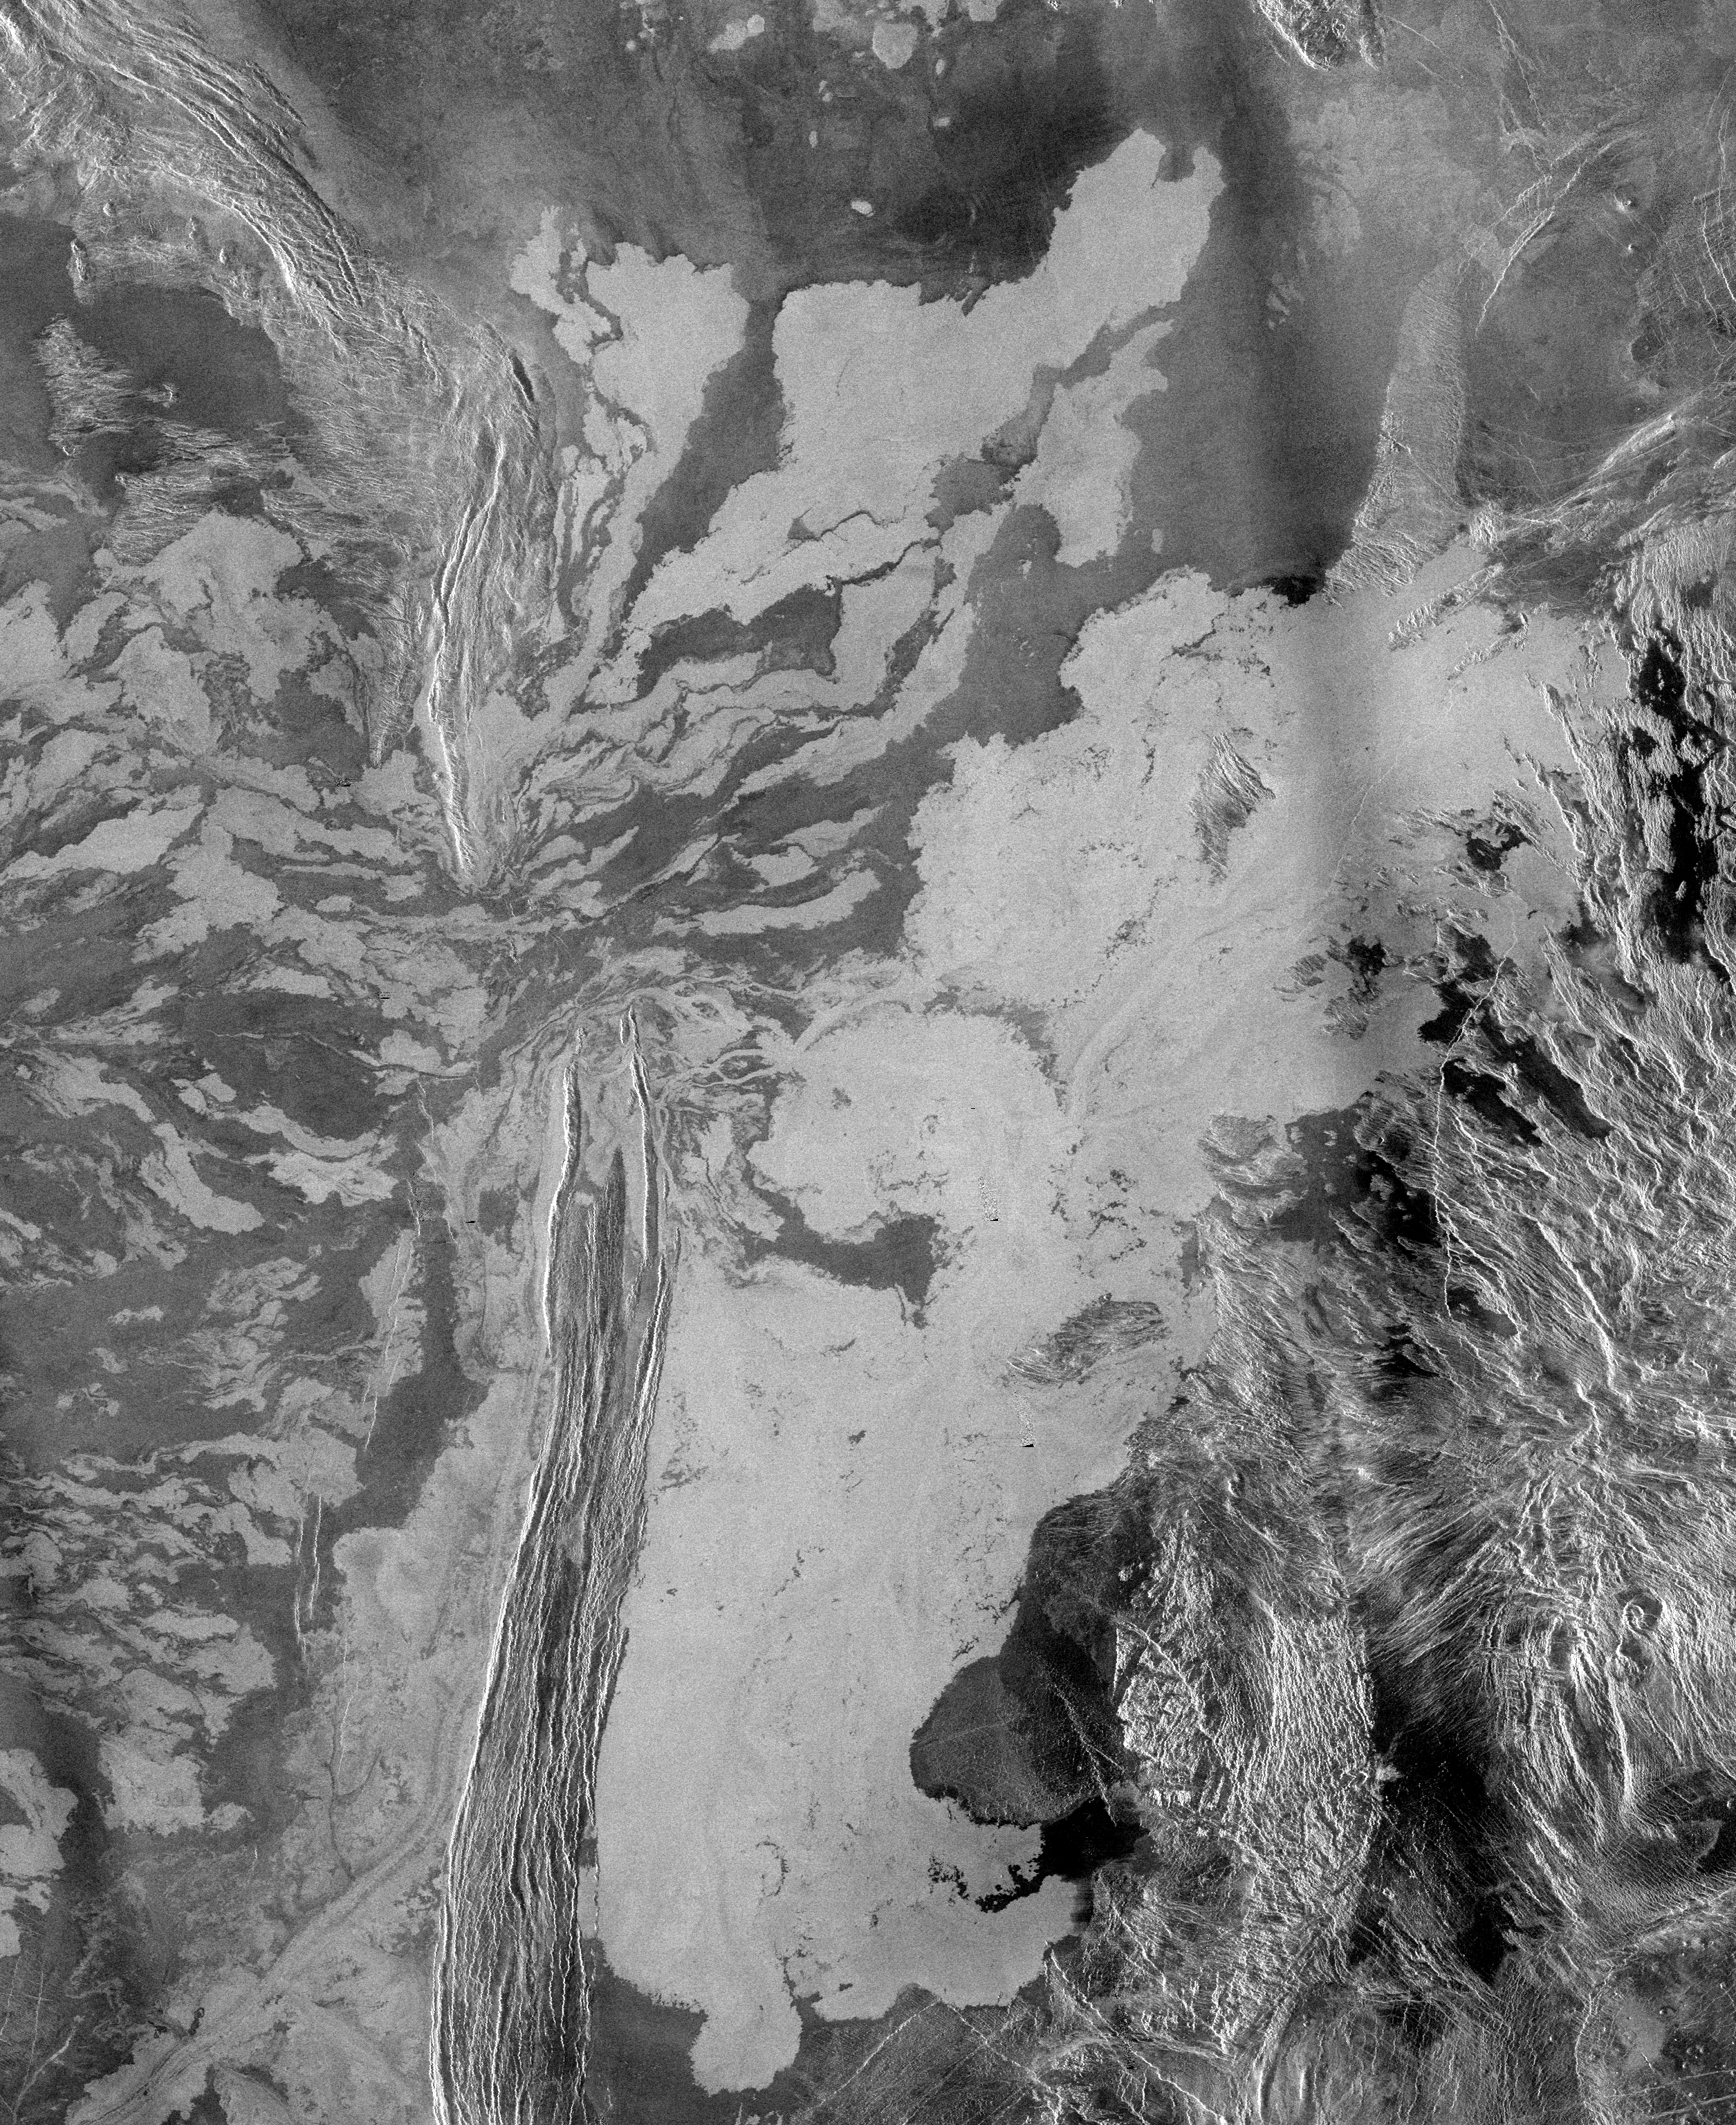

Venus – System of Lava Flows and Ridge Belt

This is a 225 meter per pixel Magellan radar image mosaic of Venus, centered at 47 degrees south latitude, 25 degrees east longitude in the Lada region. The scene is approximately 550 kilometers (341 miles) east-west by 630 kilometers (391 miles) north-south. The mosaic shows a system of east-trending radar-bright and dark lava flows encountering and breaching a north-trending ridge belt (left of center). Upon breaching the ridge belt, the lavas pool in a vast, radar-bright deposit (covering approximately 100,000 square kilometers [right side of image]). The source caldera for the lava flows, named Ammavaru, lies approximately 300 kilometers (186 miles) west of the scene.

Credit: NASA/JPL